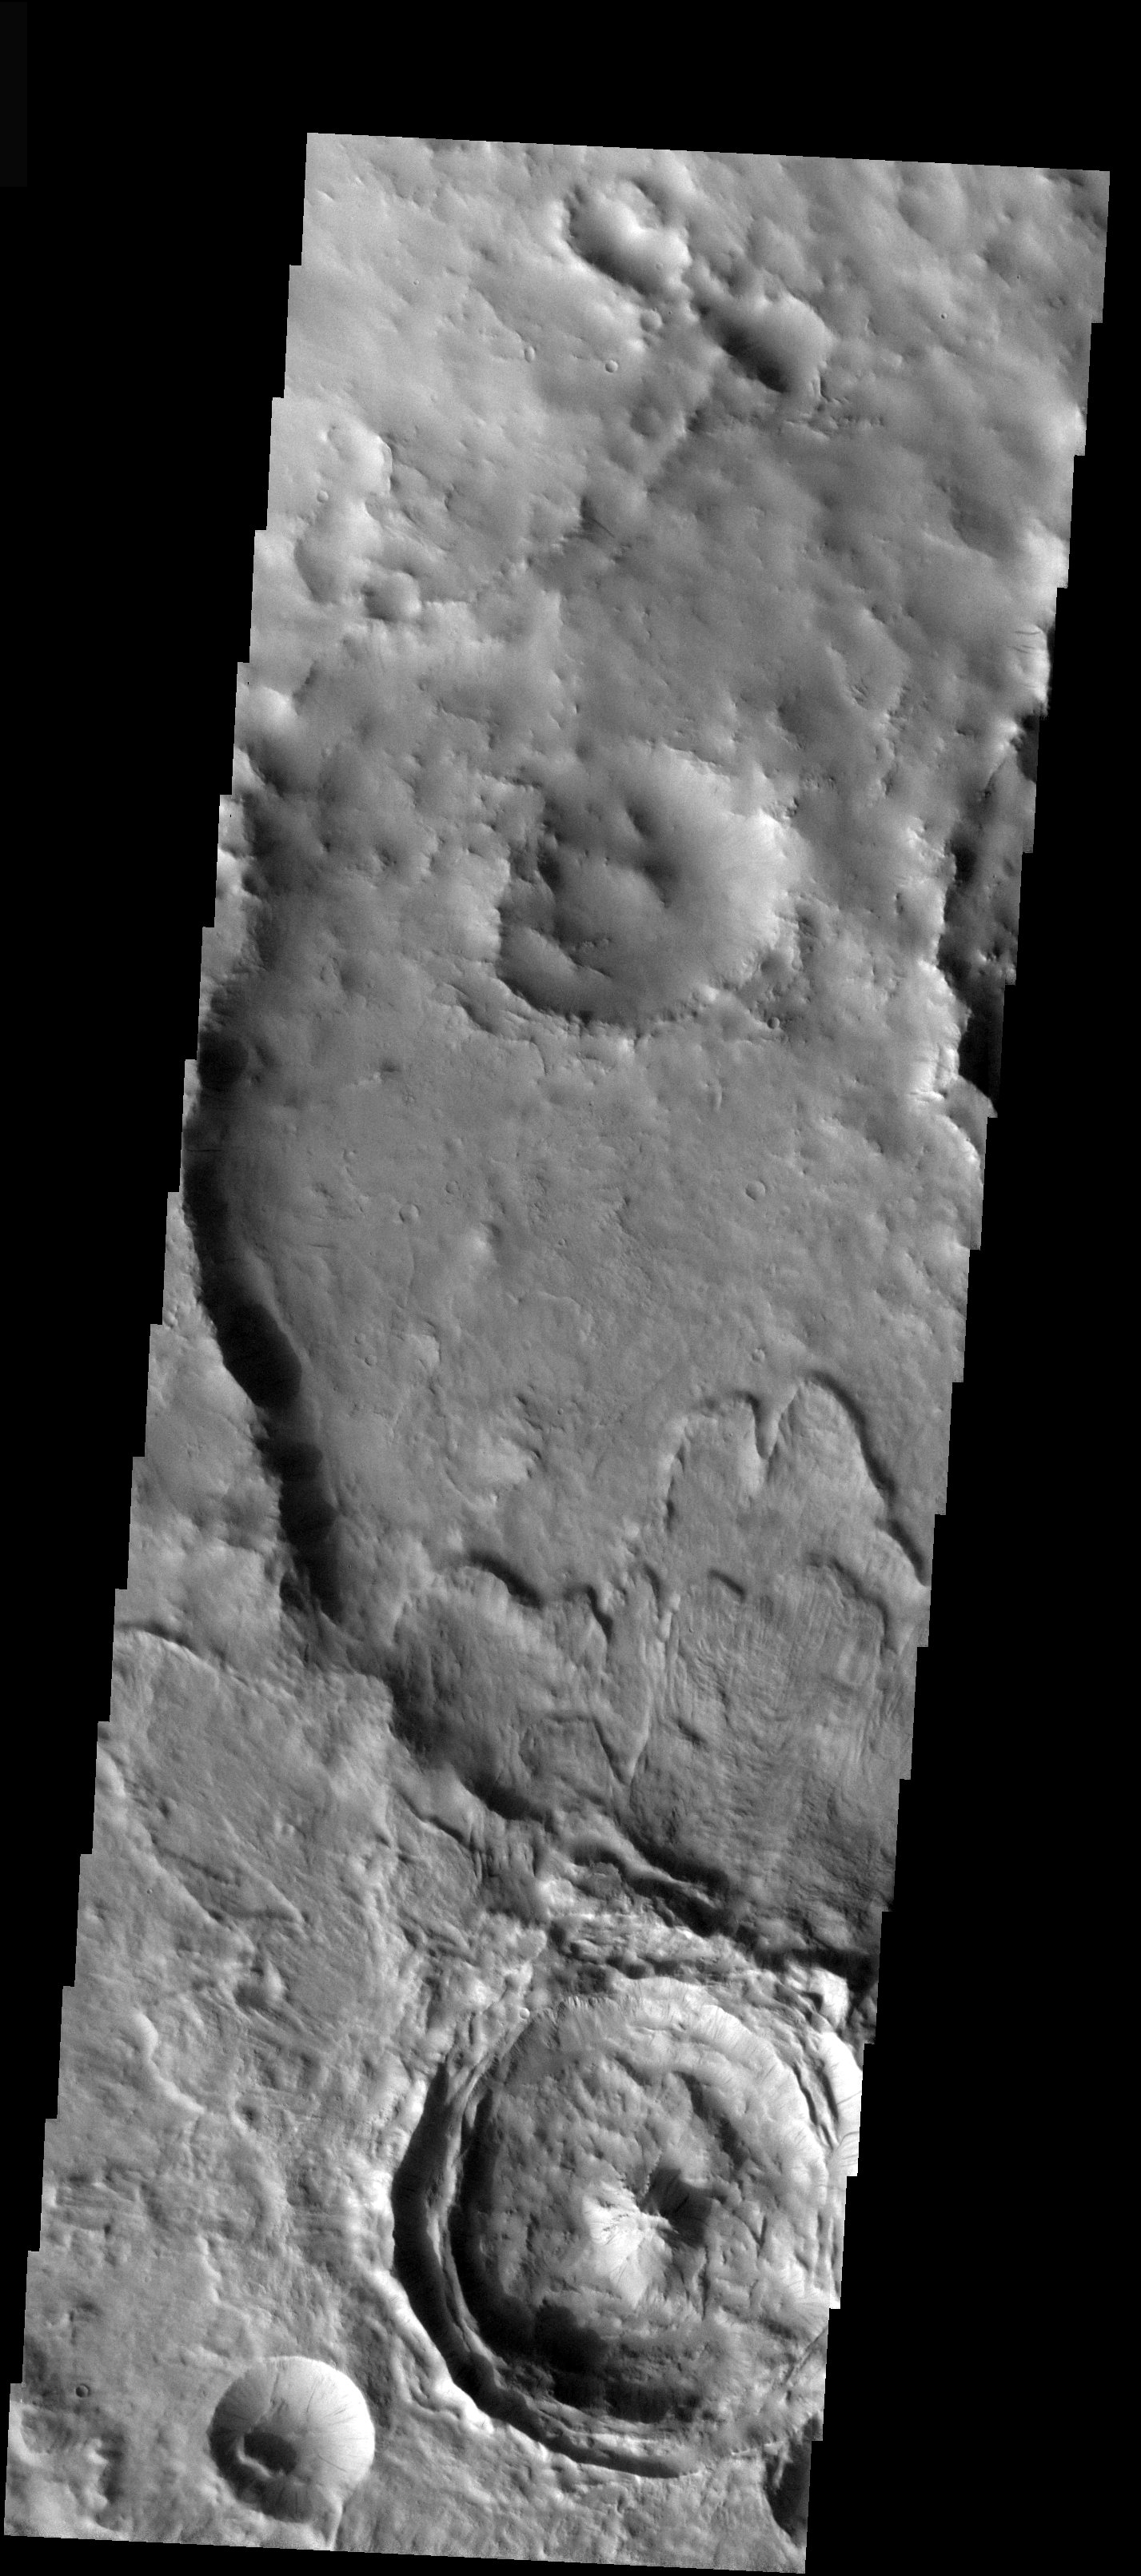

Dynamic Mars

Released 22 December 2003

Several interesting impact craters are observed in this THEMIS image taken near Scamander Vallis that illustrate the dynamic nature of the Martian surface. The smallest crater at the bottom of the image shows dark streaks running down the crater walls that are likely due to small dust avalanches. The larger nearby crater has a well developed central peak and fluidized ejecta material that covers part of the eroded crater to the top of the image. The morphology of the ejecta suggests the impact may have occurred in a volatile rich surface.

Image information: VIS instrument. Latitude 14.3, Longitude 29.5 East (330.5 West). 19 meter/pixel resolution.

Note: this THEMIS visual image has not been radiometrically nor geometrically calibrated for this preliminary release. An empirical correction has been performed to remove instrumental effects. A linear shift has been applied in the cross-track and down-track direction to approximate spacecraft and planetary motion. Fully calibrated and geometrically projected images will be released through the Planetary Data System in accordance with Project policies at a later time.

NASA’s Jet Propulsion Laboratory manages the 2001 Mars Odyssey mission for NASA’s Office of Space Science, Washington, D.C. The Thermal Emission Imaging System (THEMIS) was developed by Arizona State University, Tempe, in collaboration with Raytheon Santa Barbara Remote Sensing. The THEMIS investigation is led by Dr. Philip Christensen at Arizona State University. Lockheed Martin Astronautics, Denver, is the prime contractor for the Odyssey project, and developed and built the orbiter. Mission operations are conducted jointly from Lockheed Martin and from JPL, a division of the California Institute of Technology in Pasadena.

Credit: NASA/JPL/ASU